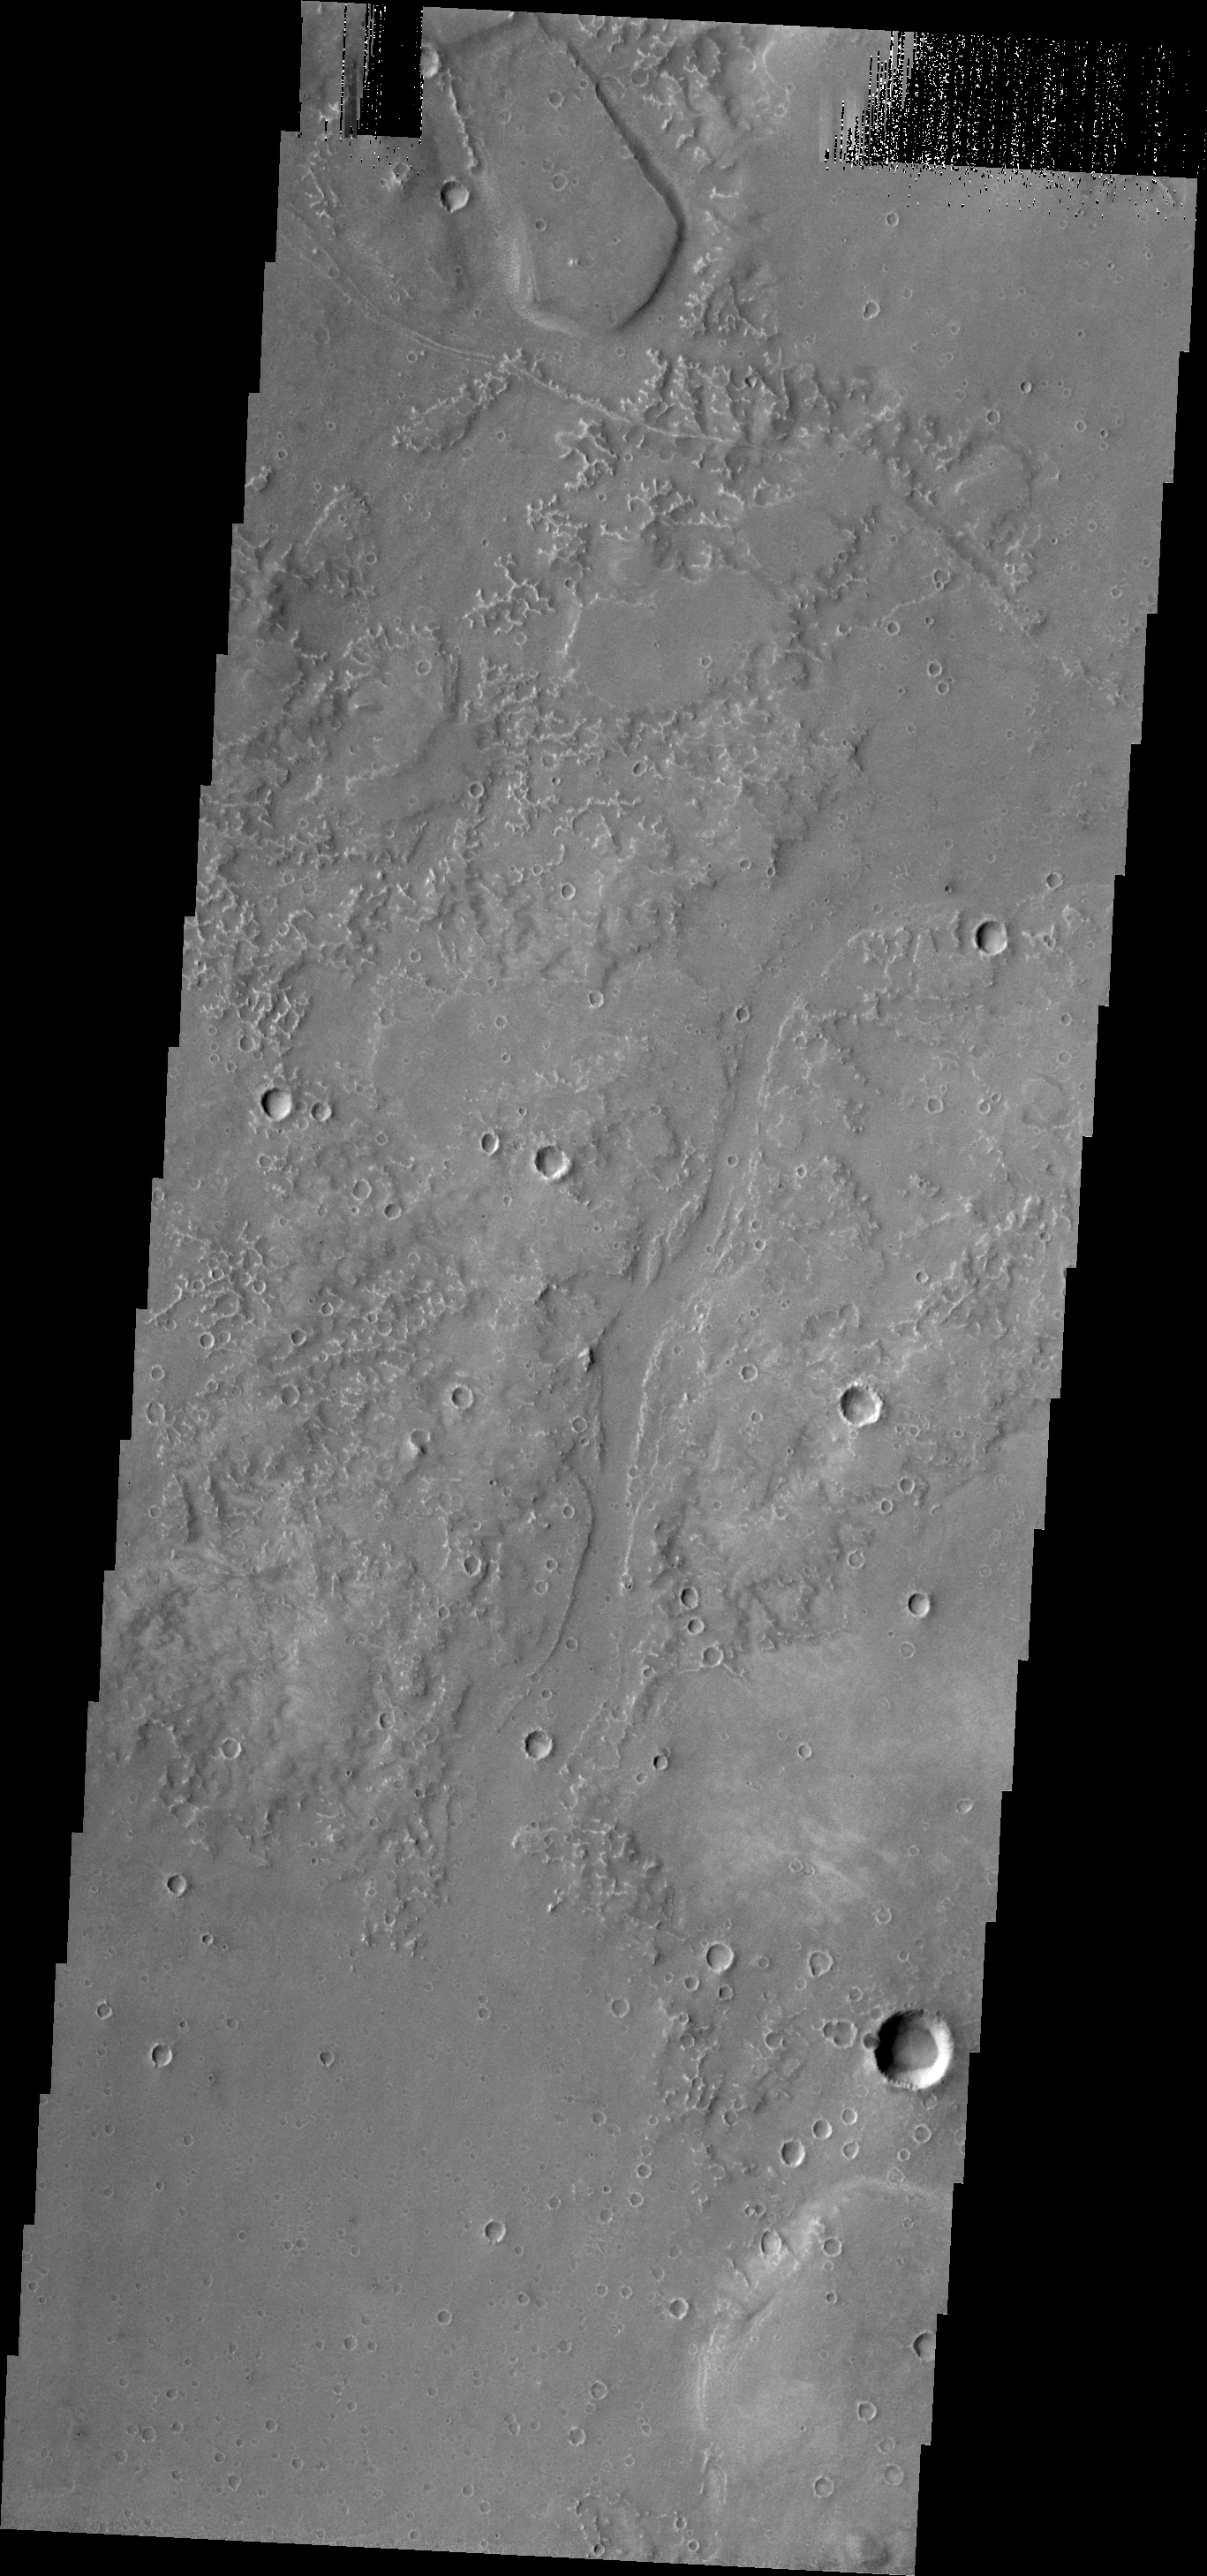

Utopia Planitia

The small channels in this image of Utopia Planitia are south of Granicus Valles.

Credit: NASA/JPL/ASU